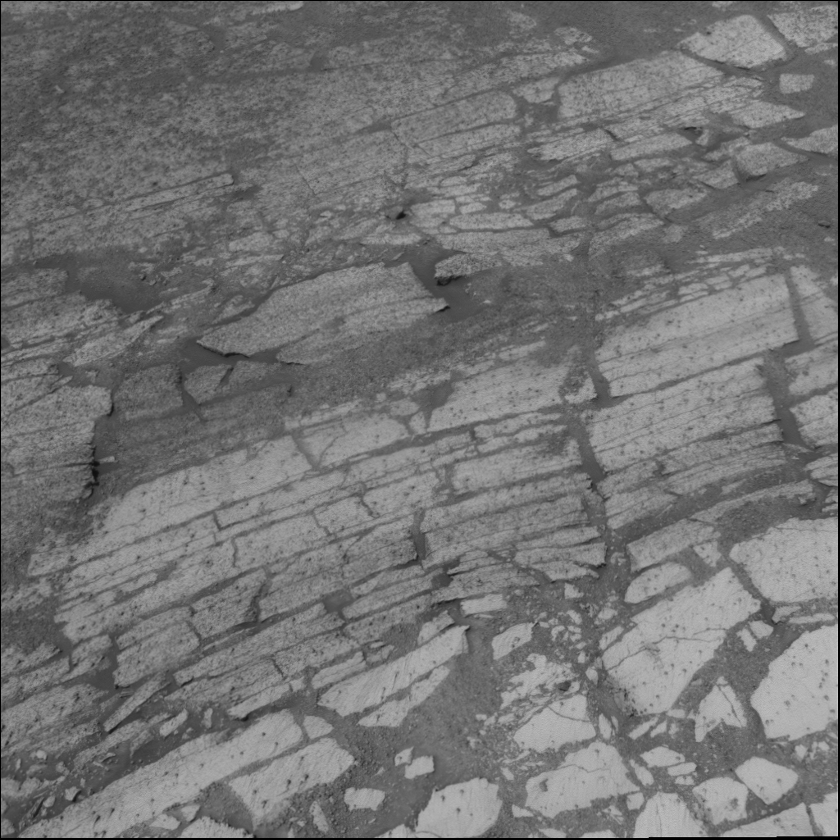

Reading ‘Endurance Crater’

Figure 1

Chlorine Goes Deep

This image taken by the navigation camera on the Mars Exploration Rover Opportunity shows the layers of bedrock that line the walls of “Endurance Crater.” Opportunity has been inching down the crater walls, investigating distinct layers of rock for clues to Mars’ buried past. The various layers are labeled here as “A” through “F.” Targets within these layers, including millstone, are also indicated. Using its alpha particle X-ray spectrometer, Opportunity has discovered that the element chlorine increases in concentration dramatically with deepening layers. Opportunity will continue to roll deeper into Endurance to see if this puzzling trend continues. Scientists hope the new data will help them figure out how the presence of chlorine fits into the history of water at Endurance Crater. This image was taken on sol 134 (June 9, 2004).

Credit: NASA/JPL/Cornell